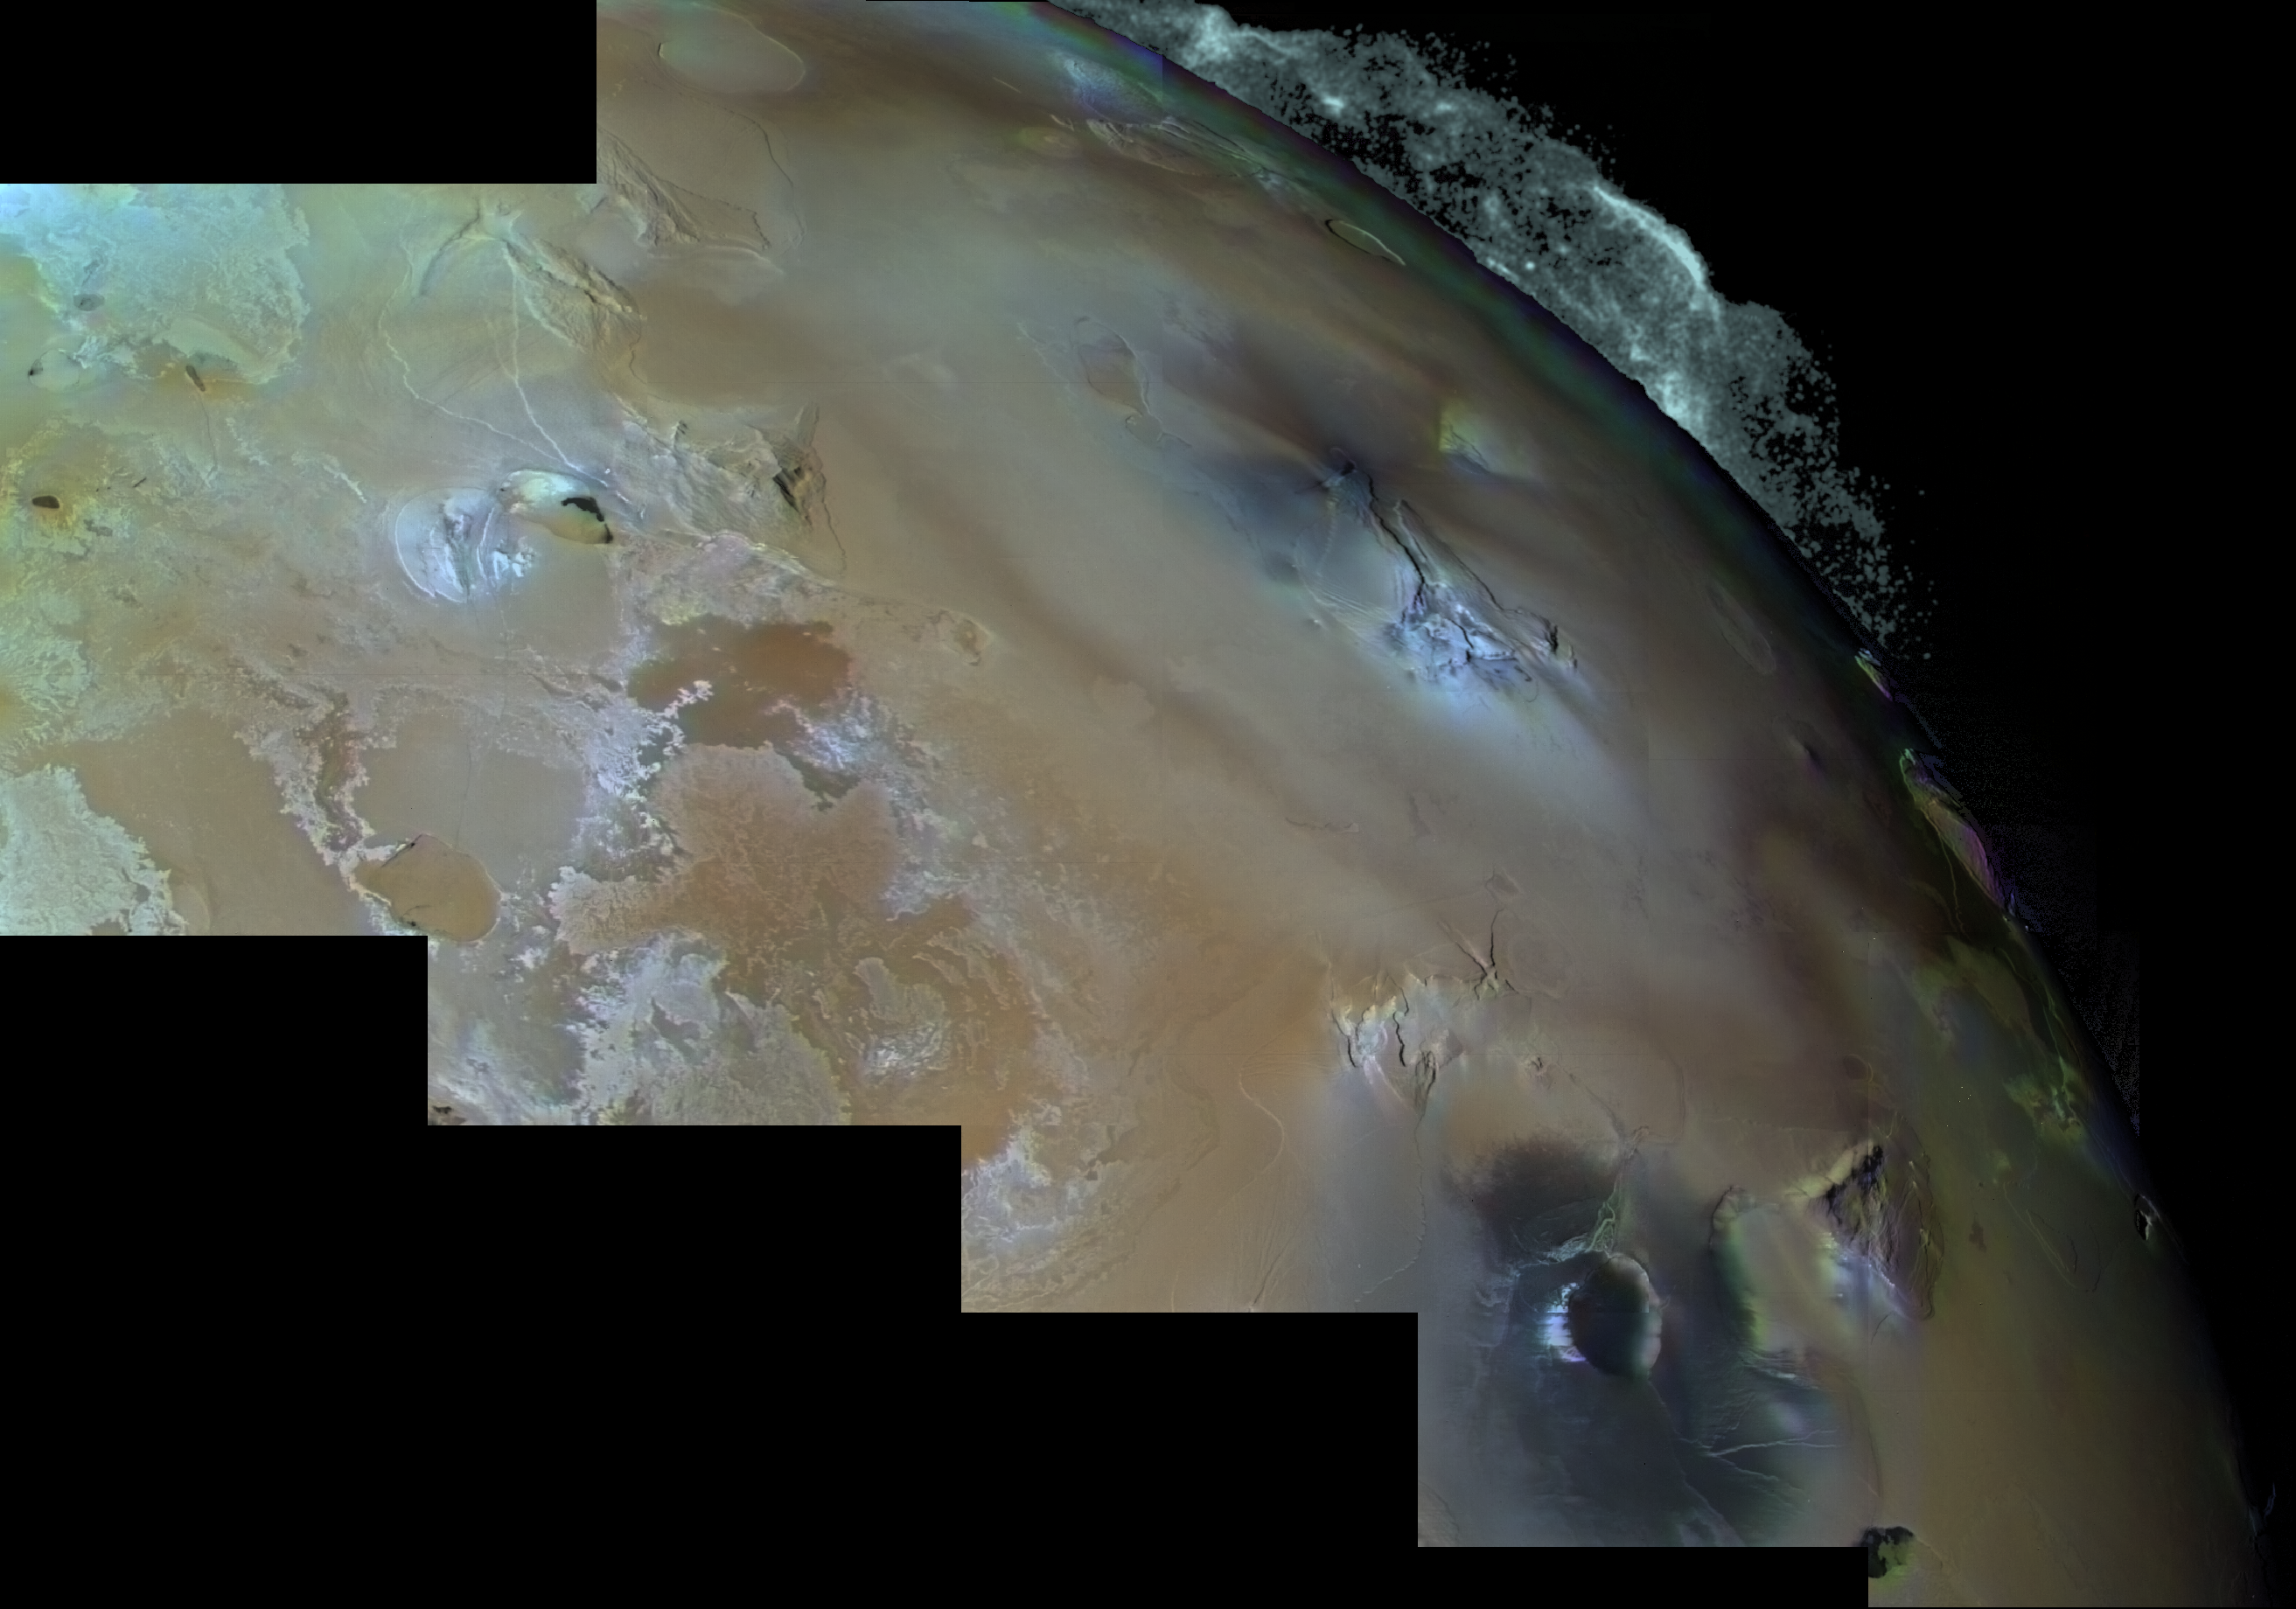

Eruption of Pele

The eruption of Pele on Jupiter’s moon Io. The volcanic plume rises 300 kilometers above the surface in an umbrella-like shape. The plume fallout covers an area the size of Alaska. The vent is a dark spot just north of the triangular-shaped plateau (right center). To the left, the surface is covered by colorful lava flows rich in sulfur.

Credit: NASA/JPL/USGS